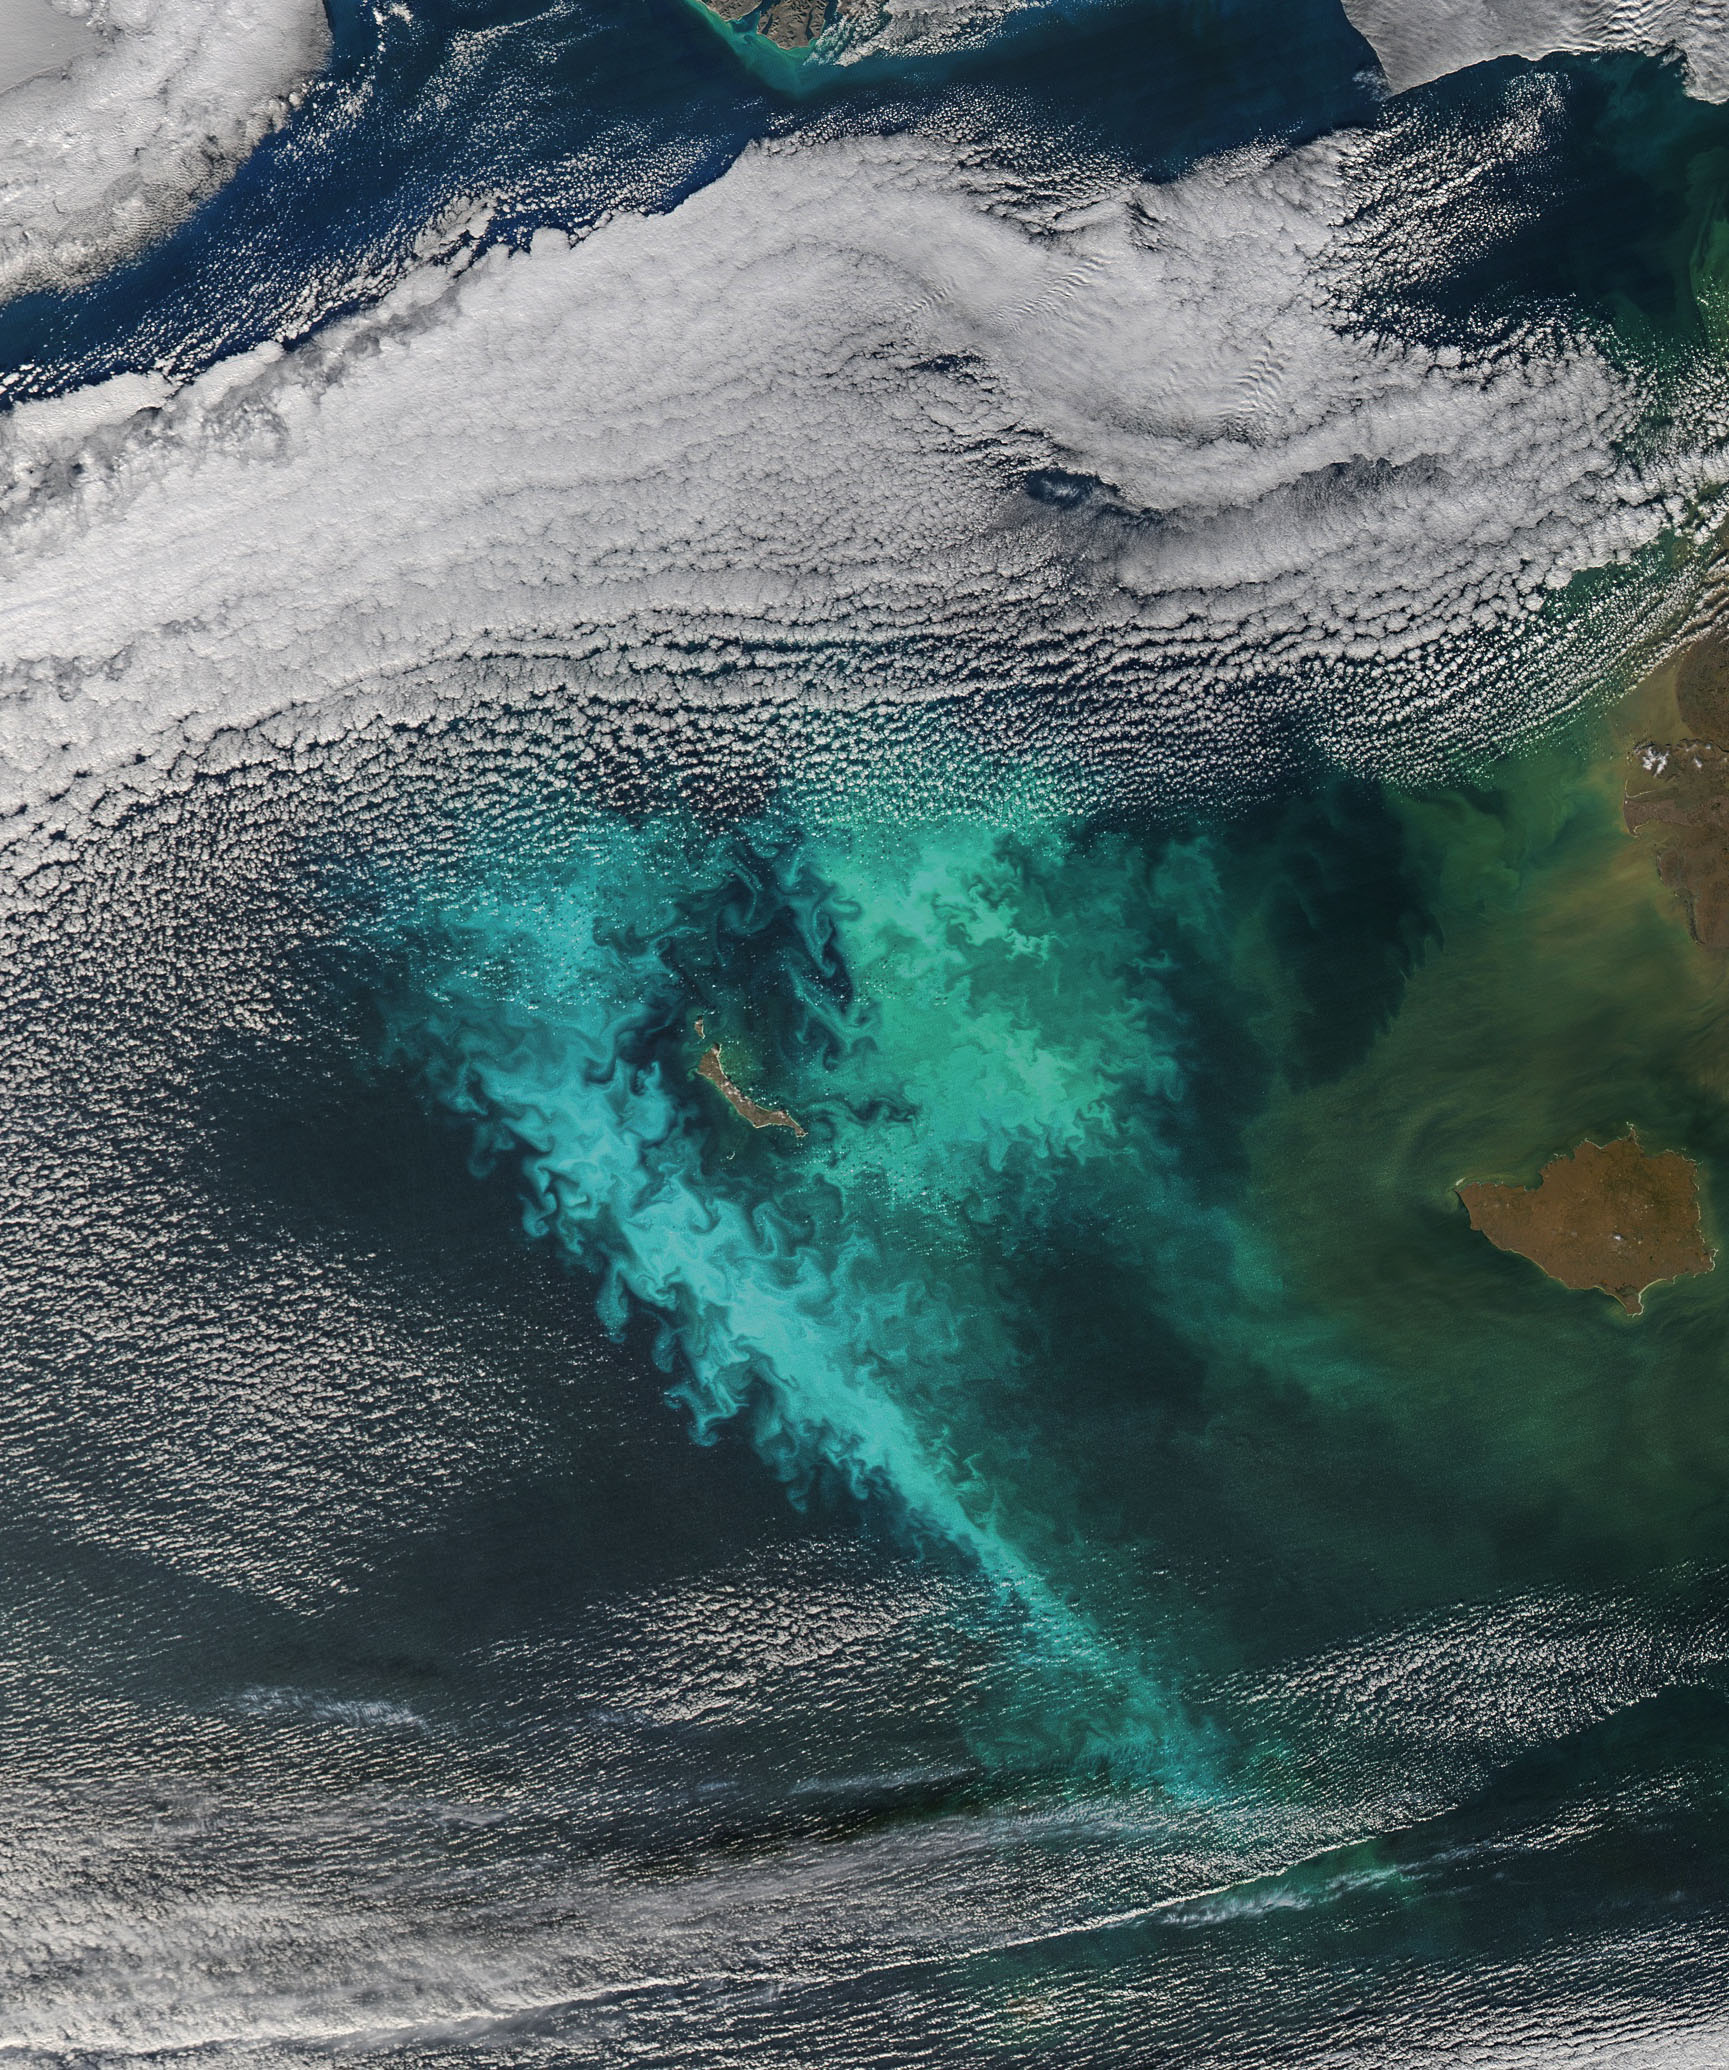

The Turbulent Bering Sea [detail]

Large blooms of phytoplankton (likely coccolithophores) surrounded the 51-kilometer-long St. Matthew Island in the Bering Sea on October 8, 2014 when the above Aqua-MODIS image was collected. The swirls and eddies of color give some indication of the turbulent nature of these waters. The reflective blooms have been visible from orbit for a few months now.

Credit: NASA/Goddard/Aqua/MODIS